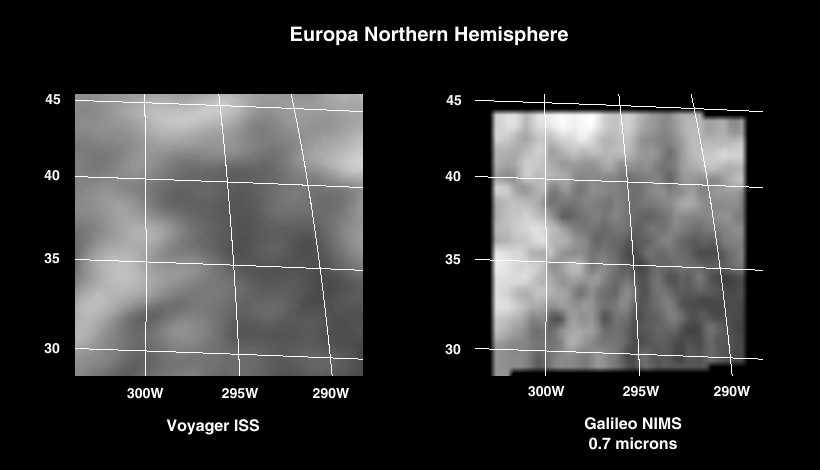

Infrared Observations of Europa’s Trailing Side

During the first targeted encounter of the icy satellite Europa, the Near Infrared Mapping Spectrometer (NIMS) performed high resolution spectral mapping of the trailing side, a region thought to have minerals other than water ice. For each pixel of the image, there is a corresponding spectrum of several hundred wavelengths which is used to identify the types of material present. The excellent resolution (about 10 km) of the NIMS data shown on the right allows one to isolate the spectral signatures of the different types of terrain, which seem to consist of water frost and hydrated minerals in various proportions. The NIMS image is shown for a wavelength of 0.7 micrometers; a corresponding Voyager image for visible light is shown on the left.

The Jet Propulsion Laboratory, Pasadena, CA manages the mission for NASA’s Office of Space Science, Washington, DC.

Credit: NASA/JPL